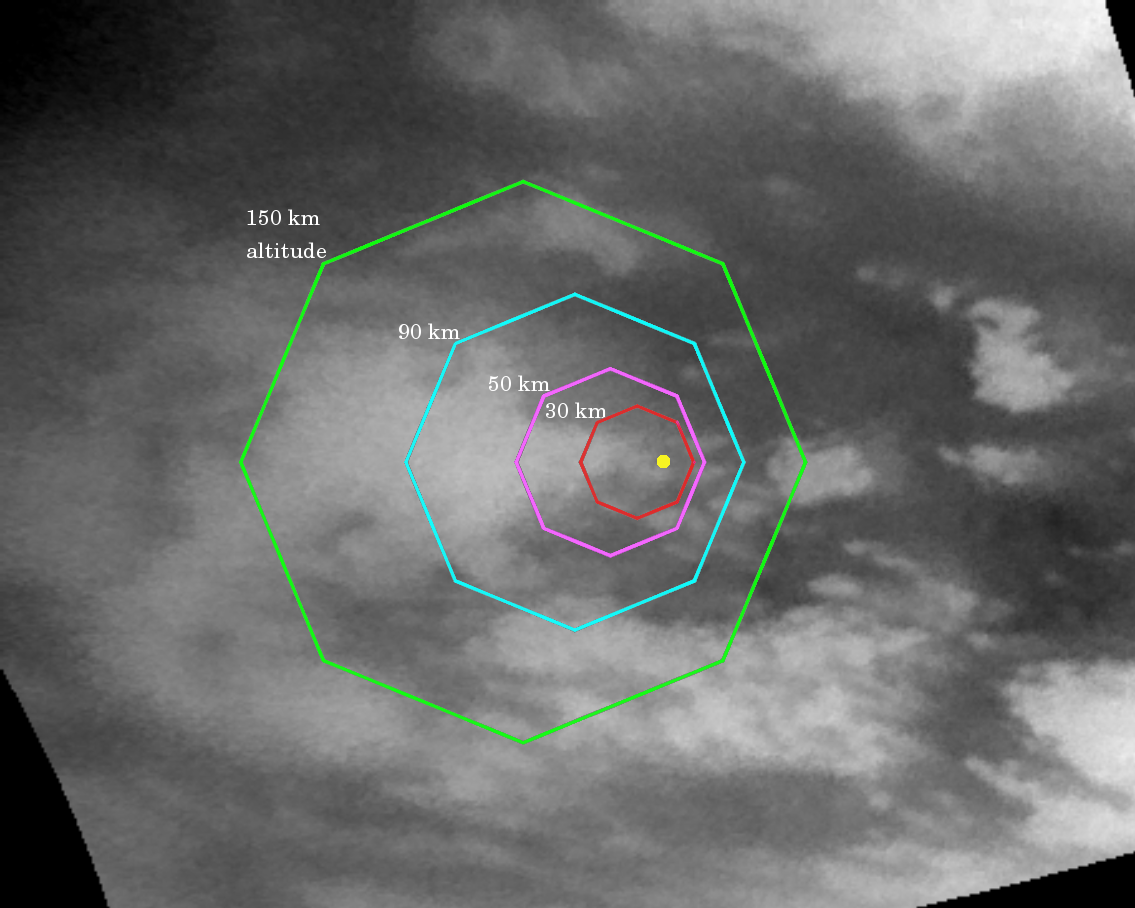

Go Huygens!

This map illustrates the planned imaging coverage for the Descent Imager/Spectral Radiometer, onboard the European Space Agency’s Huygens probe during the probe’s descent toward Titan’s surface on Jan. 14, 2005. The Descent Imager/Spectral Radiometer is one of two NASA instruments on the probe.

The colored lines delineate regions that will be imaged at different resolutions as the probe descends. On each map, the site where Huygens is predicted to land is marked with a yellow dot. This area is in a boundary between dark and bright regions.

This map was made from the images taken by the Cassini spacecraft cameras on Oct. 26, 2004, at image scales of 4 to 6 kilometers (2.5 to 3.7 miles) per pixel. The images were obtained using a narrow band filter centered at 938 nanometers — a near-infrared wavelength (invisible to the human eye) at which light can penetrate Titan’s atmosphere to reach the surface and return through the atmosphere to be detected by the camera. The images have been processed to enhance surface details. Only brightness variations on Titan’s surface are seen; the illumination is such that there is no shading due to topographic variations.

For about two hours, the probe will fall by parachute from an altitude of 160 kilometers (99 miles) to Titan’s surface. During the descent the camera on the probe and five other science instruments will send data about the moon’s atmosphere and surface back to the Cassini spacecraft for relay to Earth. The Descent Imager/Spectral Radiometer will take pictures as the probe slowly spins, and some these will be made into panoramic views of Titan’s surface.

This map shows the expected coverage by the Descent Imager/Spectral Radiometer side-looking imager and two downward-looking imagers — one providing medium-resolution and the other high-resolution coverage. The planned coverage by the medium- and high-resolution imagers is the subject of the second map PIA06173.

The Cassini-Huygens mission is a cooperative project of NASA, the European Space Agency and the Italian Space Agency. The Jet Propulsion Laboratory, a division of the California Institute of Technology in Pasadena, manages the Cassini-Huygens mission for NASA’s Science Mission Directorate, Washington, D.C. The Cassini orbiter and its two onboard cameras were designed, developed and assembled at JPL. The imaging team is based at the Space Science Institute, Boulder, Colo. The Descent Imager/Spectral team is based at the University of Arizona, Tucson, Ariz.

Credit: NASA/JPL/Space Science Institute